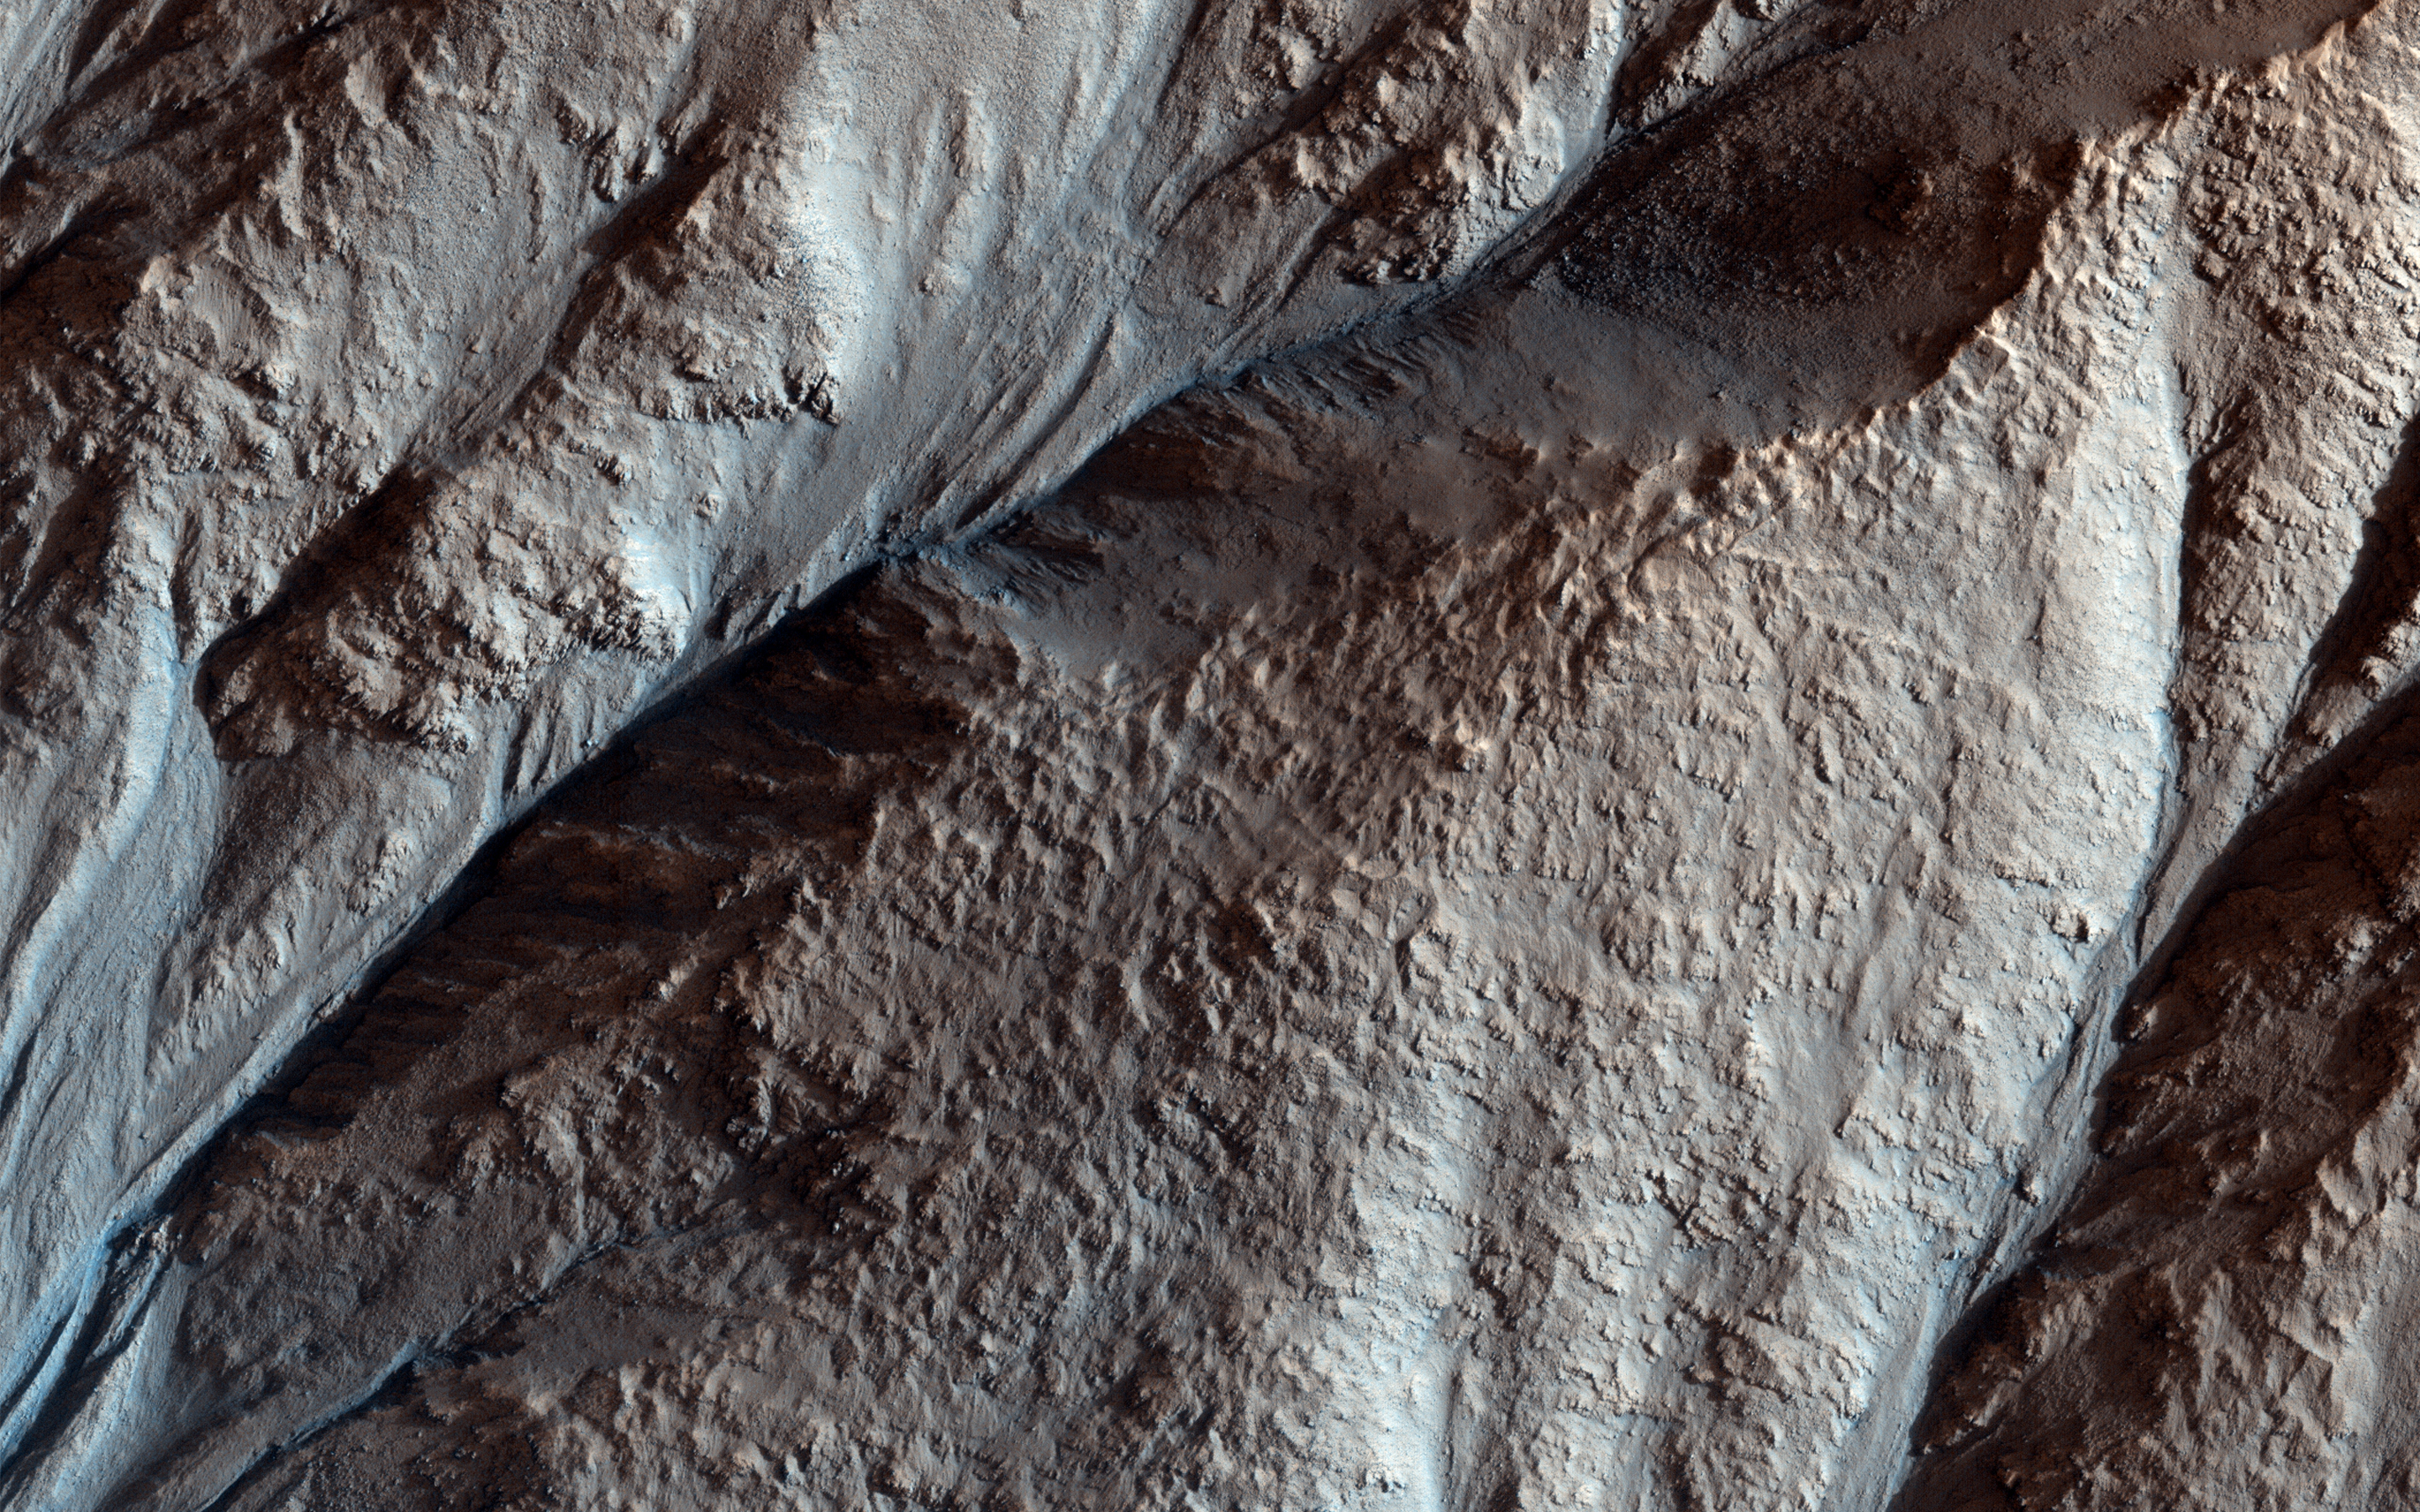

Crater Gullies and Fractures in Acidalia Planitia

This image was acquired on April 8, 2018 by NASA’s Mars Reconnaissance Orbiter. This image shows the gullied western slopes of an unnamed crater (about 10 kilometers wide) in Acidalia Planitia. These slopes have gone through a complicated history of gully erosion of the bedrock layers in the upper section, followed by the formation of fractures along the lower slopes.

As the gullies continued to form, fractures cut across them and their debris fans in the lower part of the slopes. A prominent cliff has been eroded by more recent gully activity. The curved ridges and lobes on the crater floor, downslope of the debris fans, along with multiple fractures, suggest that the subsurface was ice-rich. This is an example of how geologists can utilize the concept of superposition to unravel the relative timing of geological events in the crater’s history.

The map is projected here at a scale of 25 centimeters (9.8 inches) per pixel. [The original image scale is 29.8 centimeters (11.7 inches) per pixel (with 1 x 1 binning); objects on the order of 89 centimeters (35.0 inches) across are resolved.] North is up.

This is a stereo pair with ESP_055320_2185.

The University of Arizona, Tucson, operates HiRISE, which was built by Ball Aerospace & Technologies Corp., Boulder, Colorado. NASA’s Jet Propulsion Laboratory, a division of Caltech in Pasadena, California, manages the Mars Reconnaissance Orbiter Project for NASA’s Science Mission Directorate, Washington.

Credit: NASA/JPL-Caltech/Univ. of Arizona